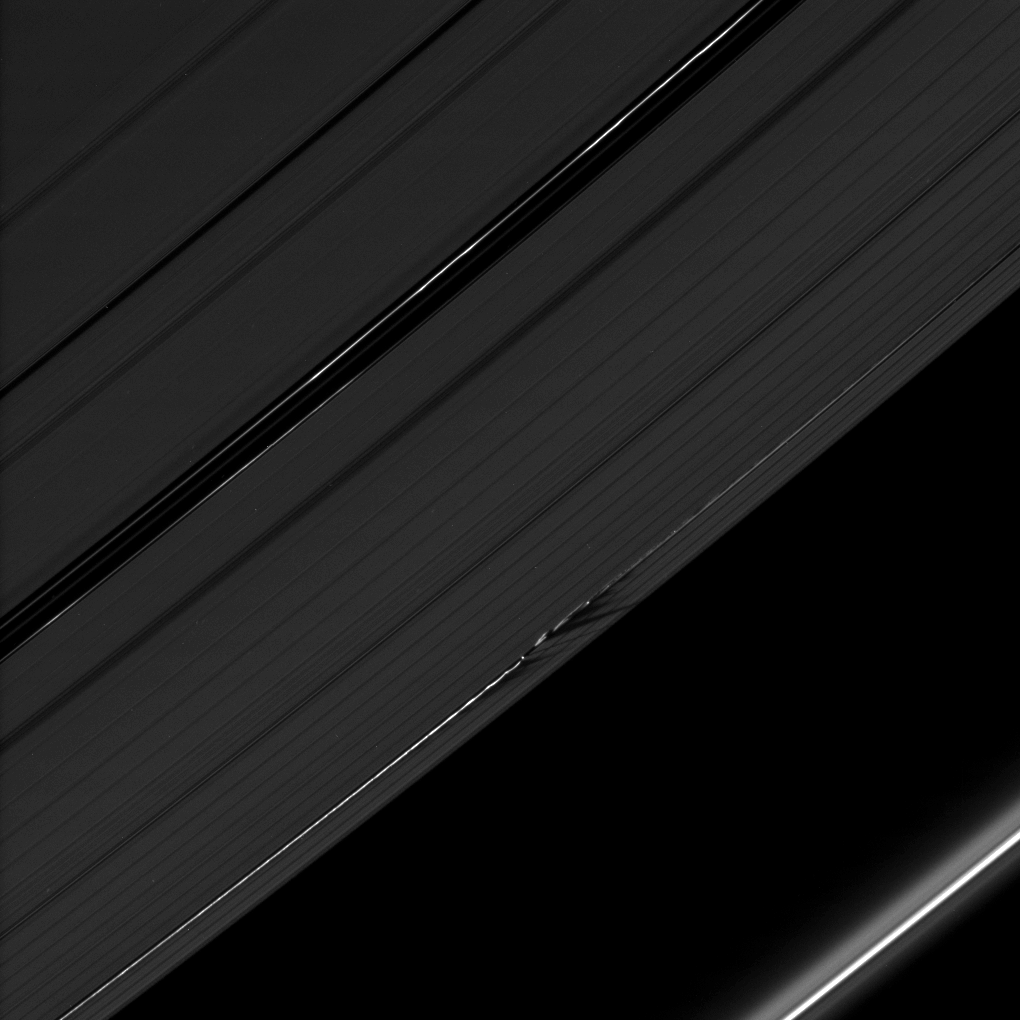

Jagged Shadows

The shadows cast by Daphnis’ attendant edge waves create a dark, jagged pattern on the A ring in this image taken as Saturn approached its August 2009 equinox.

Daphnis (8 kilometers, or 5 miles across) is a bright dot in the Keeler Gap of the A ring just below the center of the image. The moon has an inclined orbit, and its gravitational pull perturbs the orbits of the particles forming the Keeler Gap’s edges and sculpts both edges into waves having both horizontal (radial) and out-of-plane components. Material on the inner edge of the gap orbits faster than the moon so that the waves there lead the moon in its orbit. Material on the outer edge moves slower than the moon, so waves there trail the moon. See PIA11656 to learn more about this process.

The novel illumination geometry that accompanies equinox lowers the sun’s angle to the ringplane, significantly darkens the rings, and causes out-of-plane structures to look anomalously bright and cast shadows across the rings. These scenes are possible only during the few months before and after Saturn’s equinox, which occurs only once in about 15 Earth years. Before and after equinox, Cassini’s cameras have spotted not only the predictable shadows of some of Saturn’s moons (see PIA11657), but also the shadows of newly revealed vertical structures in the rings themselves (see PIA11665).

This view looks toward the northern, unilluminated side of the rings from about 36 degrees above the ringplane.

The image was taken in visible light with the Cassini spacecraft narrow-angle camera on July 28, 2009. The view was obtained at a distance of approximately 1 million kilometers (621,000 miles) from Daphnis. Image scale is 6 kilometers (4 miles) per pixel.

The Cassini-Huygens mission is a cooperative project of NASA, the European Space Agency and the Italian Space Agency. The Jet Propulsion Laboratory, a division of the California Institute of Technology in Pasadena, manages the mission for NASA’s Science Mission Directorate, Washington, D.C. The Cassini orbiter and its two onboard cameras were designed, developed and assembled at JPL. The imaging operations center is based at the Space Science Institute in Boulder, Colo.

Credit: NASA/JPL/Space Science Institute